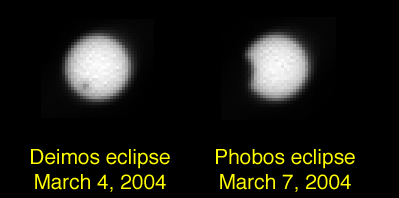

Martian Eclipses: Deimos and Phobos

This panel combines the first photographs of solar eclipses by Mars’ two moons. The panoramic camera on NASA’s Mars Exploration Rover Opportunity captured the images as the first in a planned series of eclipse observations by Opportunity and Spirit.

The Deimos image was taken at 03:04 Universal Time on March 4, 2004. This irregularly shaped moon is only 15 kilometers (9 miles) across in its longest dimension. It appears as just a speck in front of the disc of the Sun. The Phobos image was taken as that moon grazed the edge of the solar disc at 02:46 Universal Time on March 7, 2004. Phobos is 27 kilometers (17 miles) in its longest dimension. Its apparent size relative to Deimos is even greater because it orbits much closer to Mars’ surface than Deimos does.

Credit: NASA/JPL/Cornell